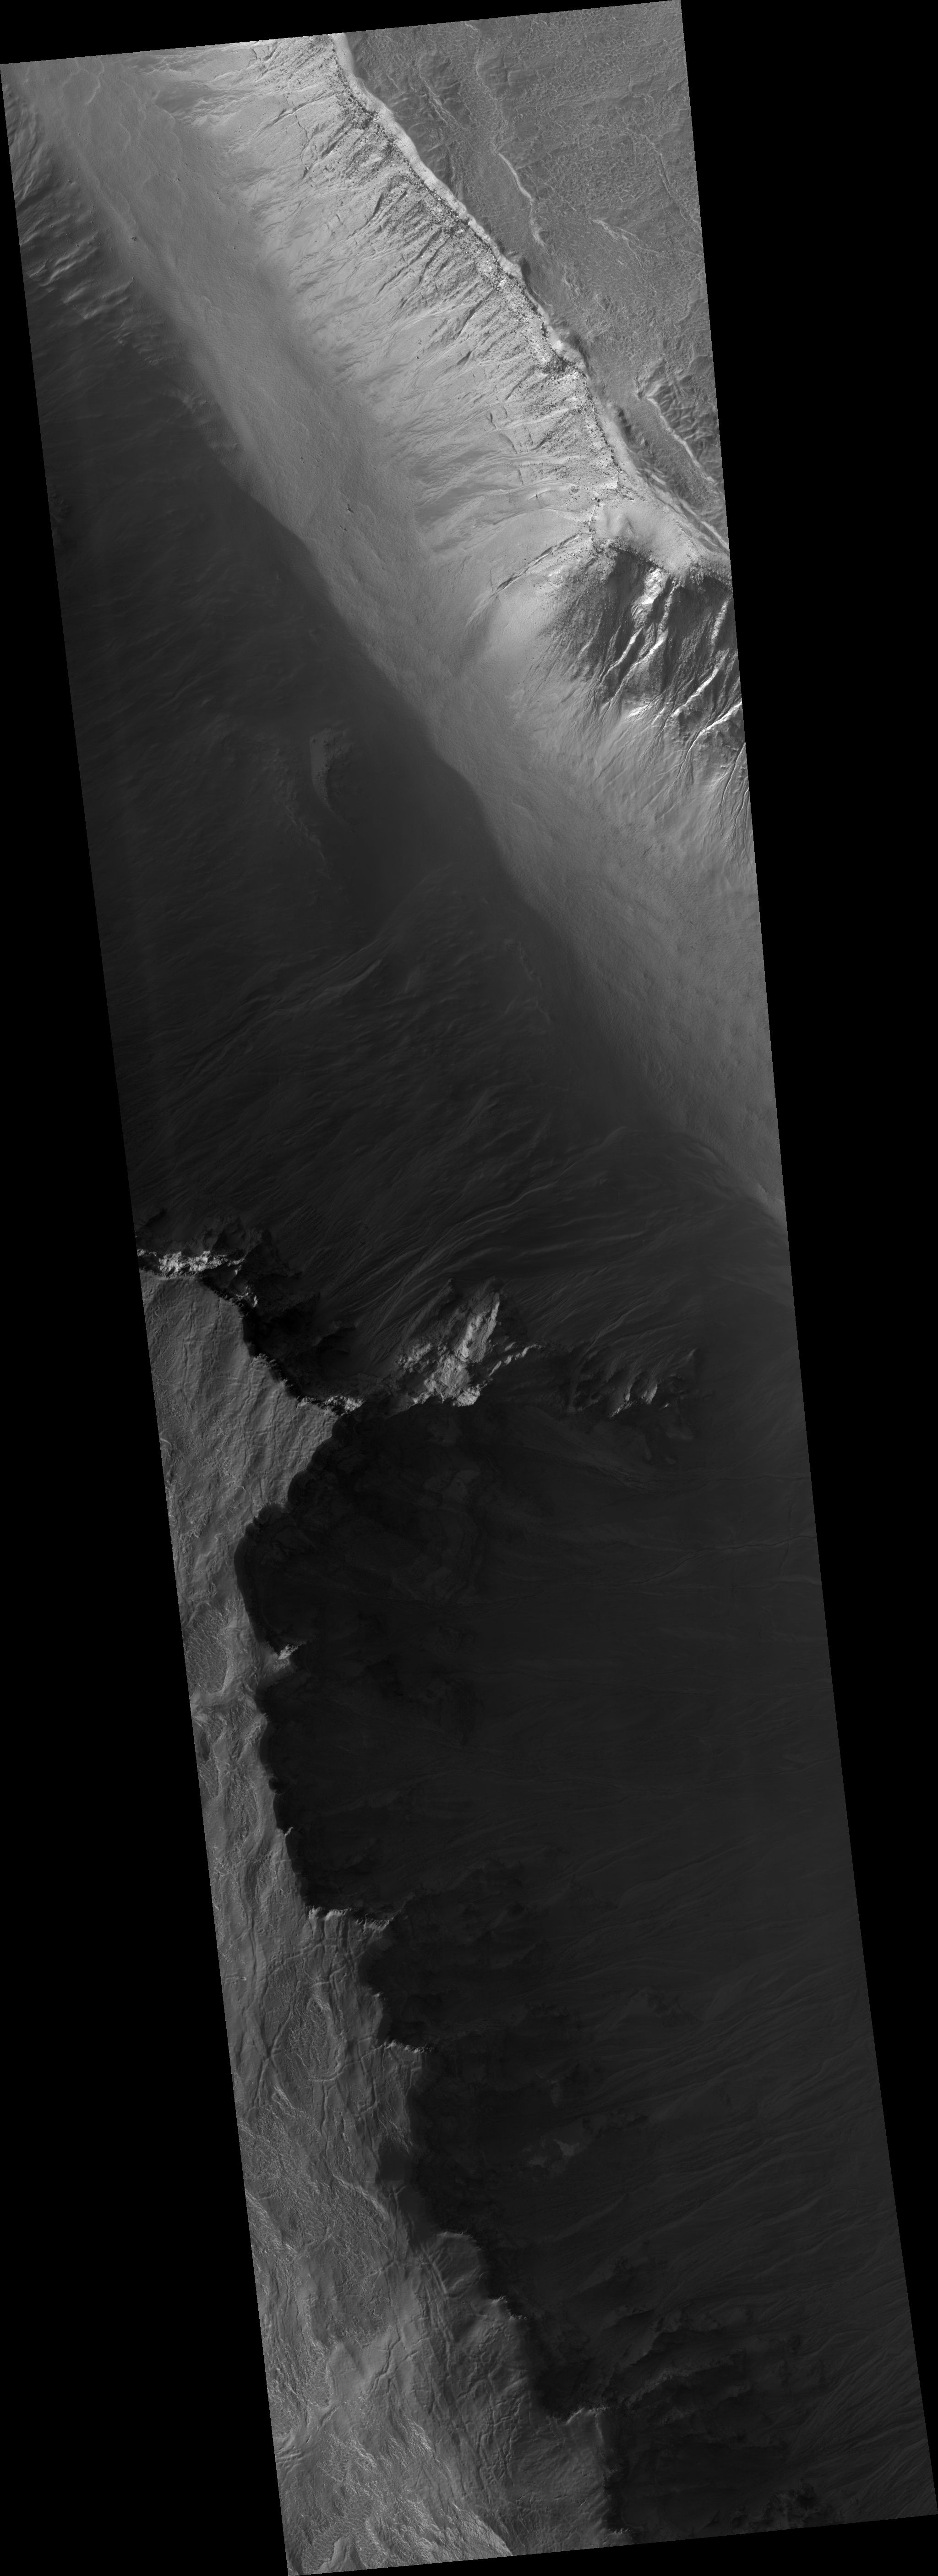

Gullied Trough in Noachis Terra

This HiRISE image (PSP_001691_1320) shows gullies in a semi-circular trough in Noachis Terra. The gullies are observed to face all directions.

It is interesting to note that the gully morphology seen here depends on the orientation of the gullies. The morphology differences are most pronounced on the sunlit slope, with the gullies facing south (down) being more deeply incised than those facing the west. It is unknown what caused the different gully morphologies, but there are several possibilities.

Gullies are proposed to form at locations determined by the availability of a forming liquid (thought to be water) and/or the amount of insolation the slope receives, among other factors. It is possible that the deeper gullies experienced more erosional events or that their erosional events were more effective for undetermined reasons. It is also possible that the gullies formed at different times such that they did not have the same amount of water — either for an individual flow or total — available to them. Also, the underlying topography could make the gullies appear relatively more incised without this actually being the case.

The majority of the gullies on both sides of the trough appear to originate at a boulder-rich layer seen in this subimage. The layer appears dark on the sunlit slope because the boulders sticking out from the slopes cast shadows. If these gullies formed by water from the subsurface, then it is possible that this layer is a permeable layer that conducted water to the surface. The layer is deteriorating and traveling down slope in the form of boulders. These boulders can clearly be seen in the alcoves of the gullies on both sides of the trough.

Note that the alternating stripes on the left side of the image are an artifact from camera noise. They are not real features.

Observation Toolbox
Acquisition date: 12 December 2006
Local Mars time: 3:39 PM
Degrees latitude (centered): :-47.5°
Degrees longitude (East): 4.4°
Range to target site: 258.5 km (161.6 miles)
Original image scale range: 51.7 cm/pixel (with 2 x 2 binning) so objects ~155 cm across are resolved
Map-projected scale: 50 cm/pixel and north is up
Map-projection: EQUIRECTANGULAR
Emission angle: 14.0°
Phase angle: 89.2°
Solar incidence angle: 78°, with the Sun about 12° above the horizon
Solar longitude: 146.1°, Northern Summer

NASA’s Jet Propulsion Laboratory, a division of the California Institute of Technology in Pasadena, manages the Mars Reconnaissance Orbiter for NASA’s Science Mission Directorate, Washington. Lockheed Martin Space Systems, Denver, is the prime contractor for the project and built the spacecraft. The High Resolution Imaging Science Experiment is operated by the University of Arizona, Tucson, and the instrument was built by Ball Aerospace and Technology Corp., Boulder, Colo.

Credit: NASA/JPL/Univ. of Arizona